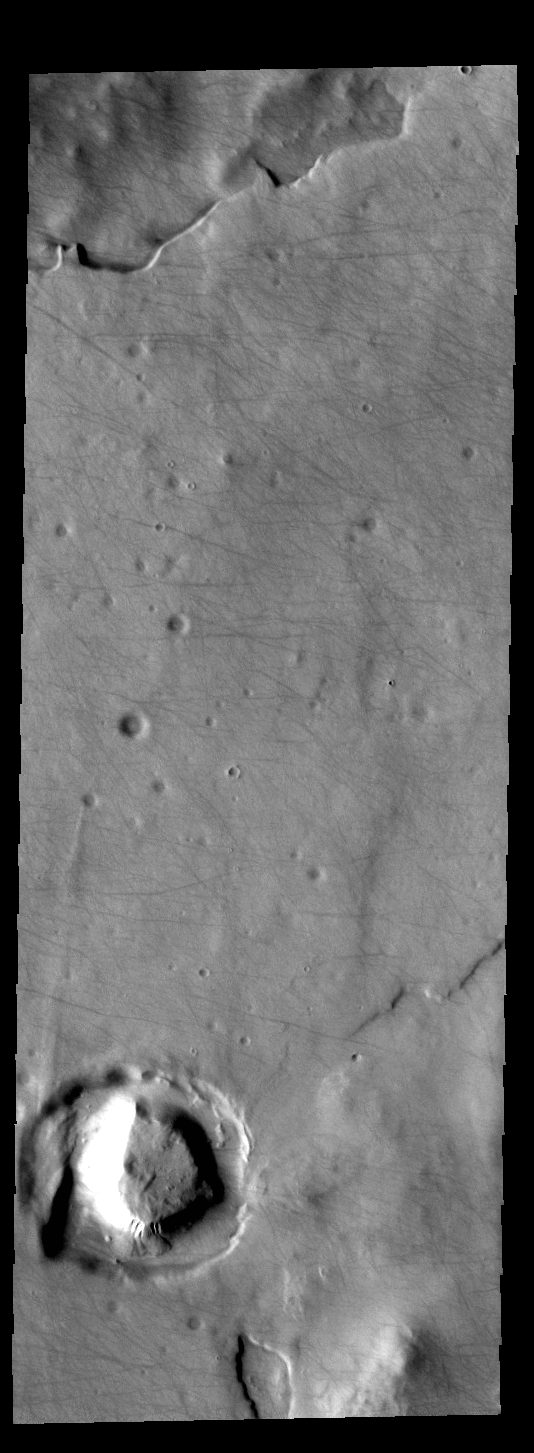

Dust Devil Tracks

This VIS image shows dust devil tracks on the surface of Sisyphi Planum.

Credit: NASA/JPL-Caltech/ASU